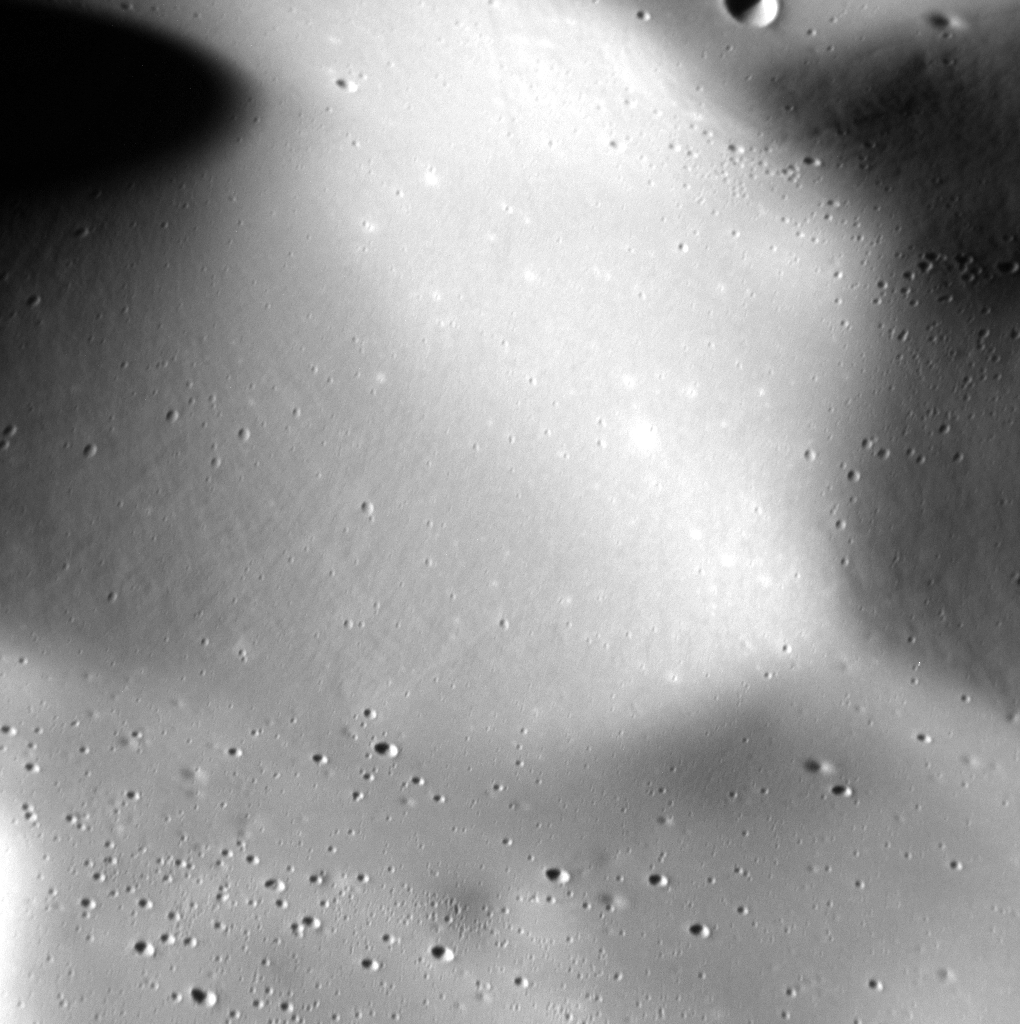

Staring at the Sea, Staring at the Sand

The smooth, rolling terrain in this high resolution image looks almost like sand dunes or ripples on a beach. The smooth texture of this region is due to a blanket of pyroclastic material from the volcanic vent located about 85 km to the south of it. To put the size of this image into perspective, a human could run the length of this image in less than an hour (if they could breathe on Mercury, that is!).

Date acquired: August 04, 2014
Image Mission Elapsed Time (MET): 49462358
Image ID: 6809127
Instrument: Narrow Angle Camera (NAC) of the Mercury Dual Imaging System (MDIS)
Center Latitude: 38.03°
Center Longitude: 63.23° E
Resolution: 6 meters/pixel
Scale: This image is 6.1 km (3.8 mi.) wide.
Incidence Angle: 68.7°
Emission Angle: 29.5°
Phase Angle: 78.3°

The MESSENGER spacecraft is the first ever to orbit the planet Mercury, and the spacecraft’s seven scientific instruments and radio science investigation are unraveling the history and evolution of the Solar System’s innermost planet. MESSENGER acquired over 150,000 images and extensive other data sets. MESSENGER is capable of continuing orbital operations until early 2015.

For information regarding the use of images, see the MESSENGER image use policy.

Credit: NASA/Johns Hopkins University Applied Physics Laboratory/Carnegie Institution of Washington